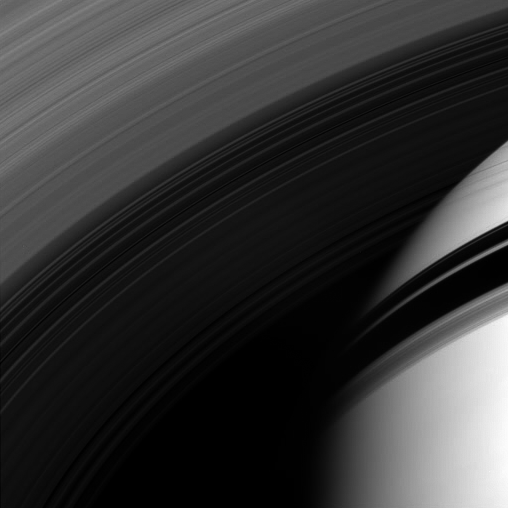

Northward Through the Rings

The Cassini spacecraft peers through the gossamer strands of Saturn’s innermost rings, whose own shadows adorn the planet beyond.

This view looks toward the sunlit side of the rings from about 35 degrees below the ringplane. The image was taken in visible light with the Cassini spacecraft wide-angle camera on April 21, 2008. The view was obtained at a distance of approximately 620,000 kilometers (385,000 miles) from Saturn. Image scale is 67 kilometers (42 miles) per pixel.

The Cassini-Huygens mission is a cooperative project of NASA, the European Space Agency and the Italian Space Agency. The Jet Propulsion Laboratory, a division of the California Institute of Technology in Pasadena, manages the mission for NASA’s Science Mission Directorate, Washington, D.C. The Cassini orbiter and its two onboard cameras were designed, developed and assembled at JPL. The imaging operations center is based at the Space Science Institute in Boulder, Colo.

Credit: NASA/JPL/Space Science Institute